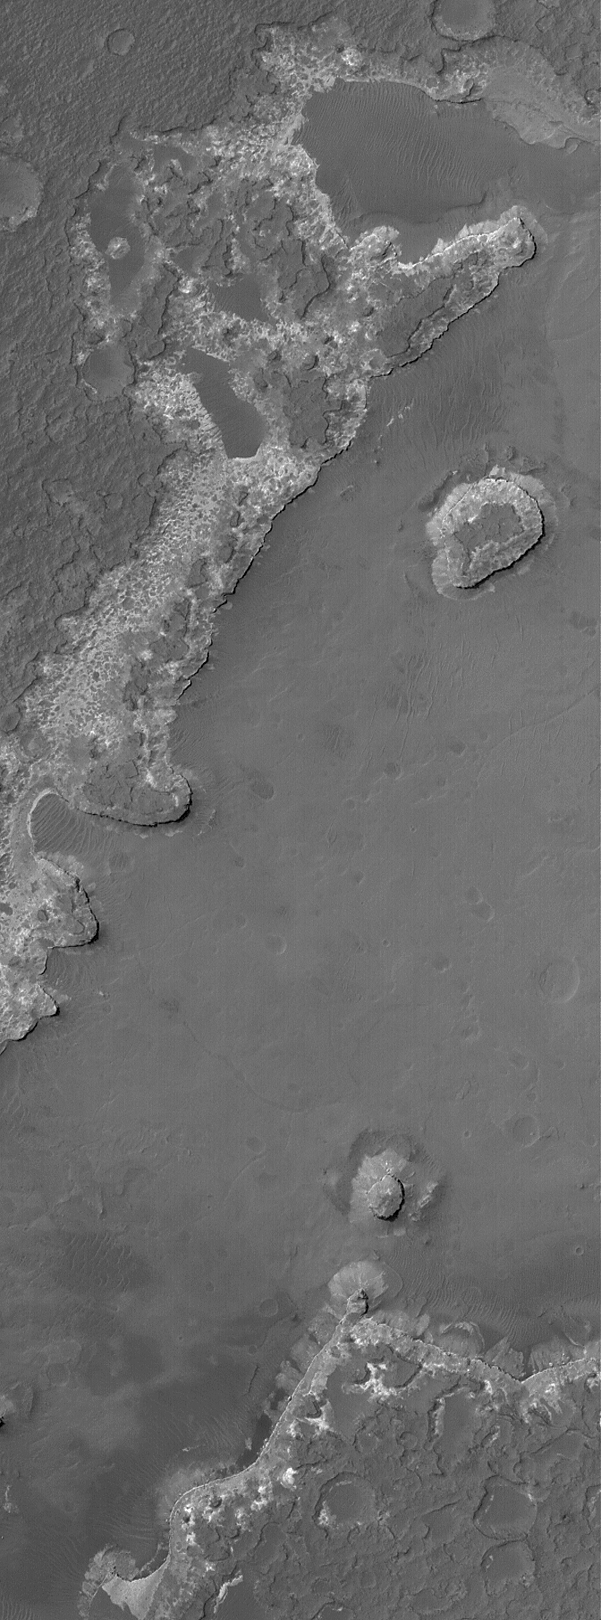

Layered Rocks in Ritchey

14 May 2004
This March 2004 Mars Global Surveyor (MGS) Mars Orbiter Camera (MOC) image shows light- and dark-toned layered rock outcrops on the floor of Ritchey Crater, located near 28.9°S, 50.8°W. Some or all of these rocks may be sedimentary in origin. Erosion has left a couple of buttes standing on a more erosion-resistant plain. This picture covers an area approximately 3 km (1.9 mi) across and is illuminated by sunlight from the upper left.

Credit: NASA/JPL/Malin Space Science Systems